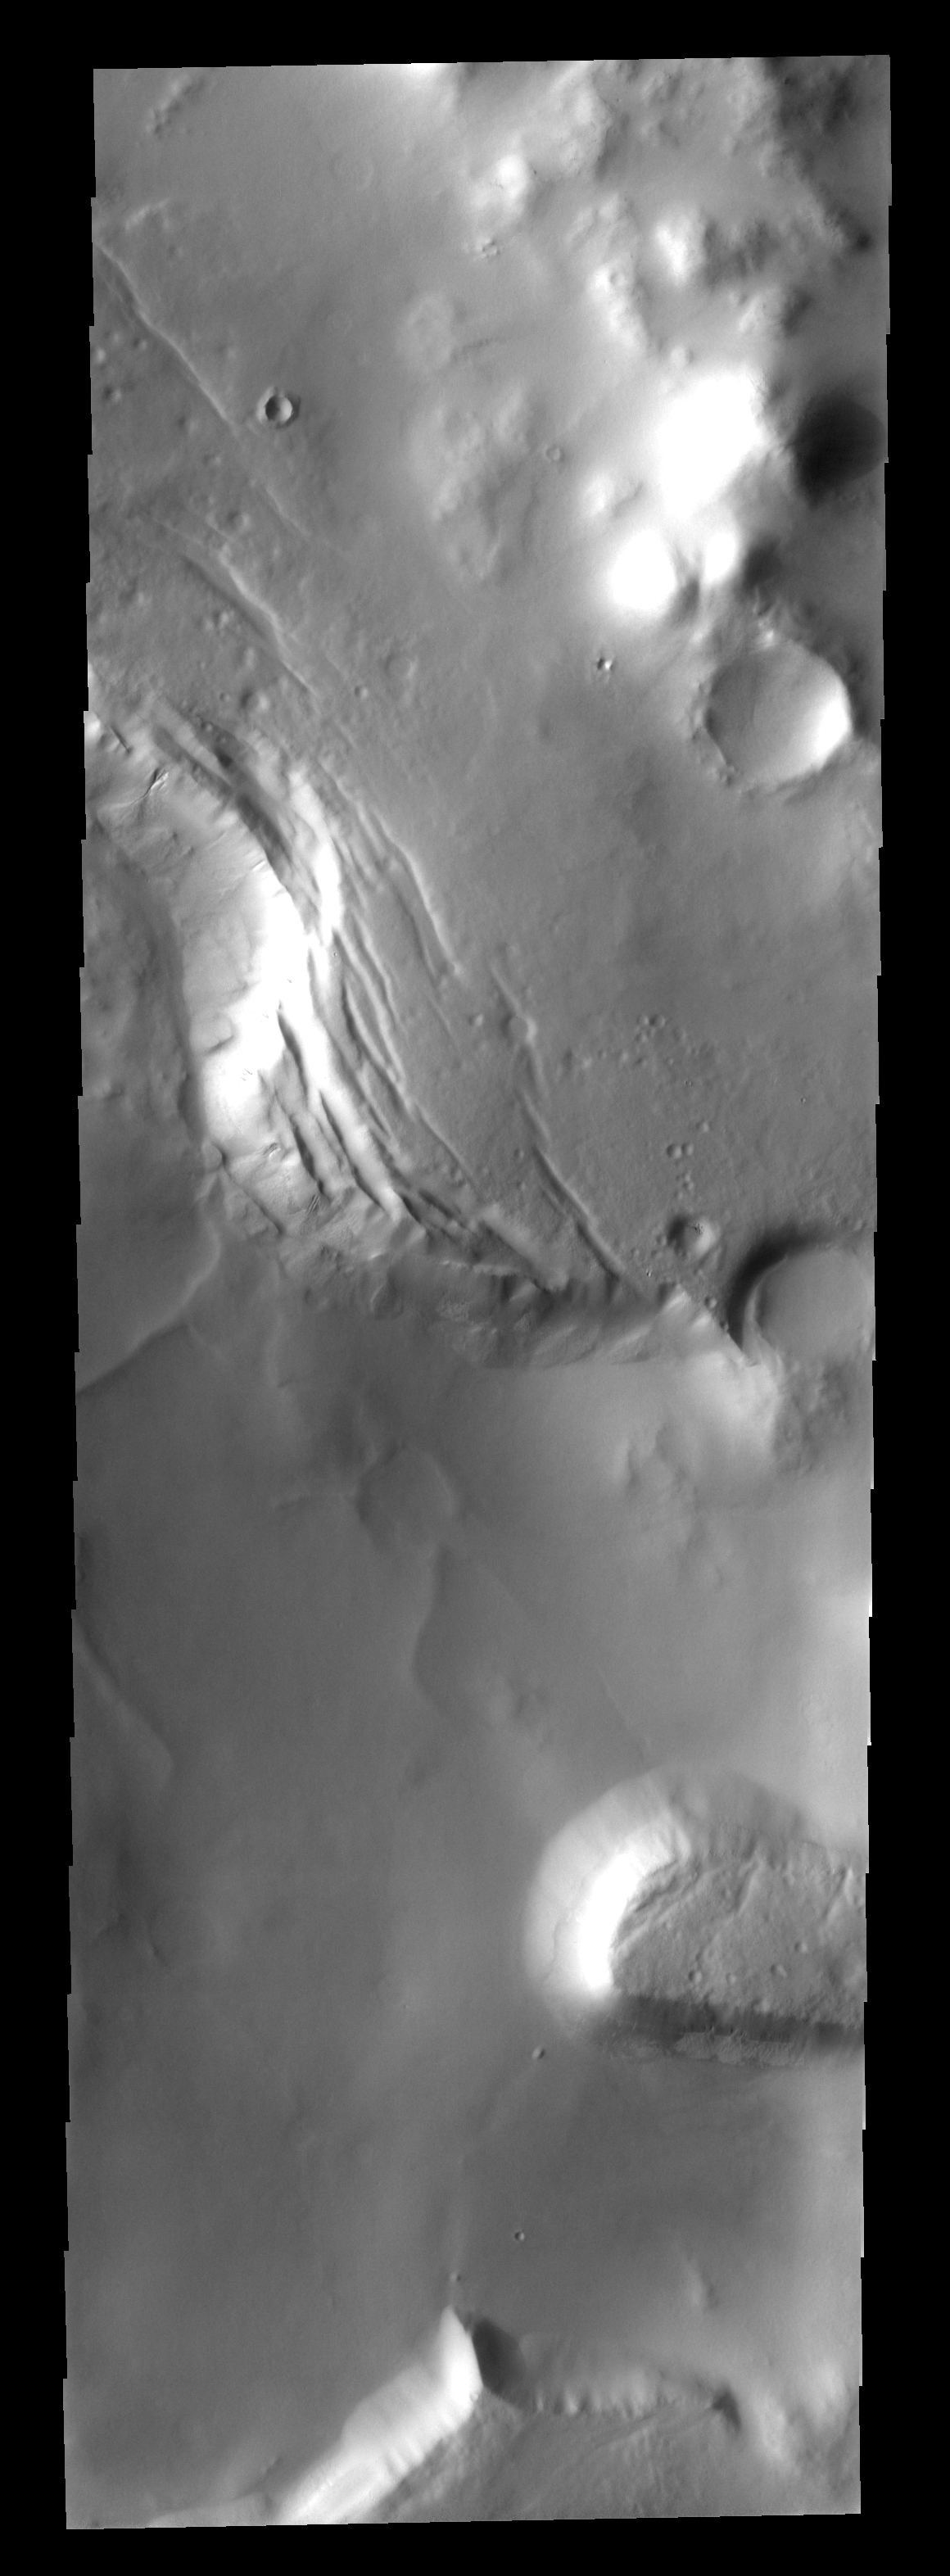

Slope Failure

This image shows a portion of Lyell Crater. Lyell is one of the many craters in the souther hemisphere of Mars that has been filled with material after the formation of the crater. Part of the fill material has been removed and the remainder has fractured and slumped downwards.

Image information: VIS instrument. Latitude -69.8N, Longitude 346.9E. 17 meter/pixel resolution.

Please see the THEMIS Data Citation Note for details on crediting THEMIS images.

Note: this THEMIS visual image has not been radiometrically nor geometrically calibrated for this preliminary release. An empirical correction has been performed to remove instrumental effects. A linear shift has been applied in the cross-track and down-track direction to approximate spacecraft and planetary motion. Fully calibrated and geometrically projected images will be released through the Planetary Data System in accordance with Project policies at a later time.

NASA’s Jet Propulsion Laboratory manages the 2001 Mars Odyssey mission for NASA’s Office of Space Science, Washington, D.C. The Thermal Emission Imaging System (THEMIS) was developed by Arizona State University, Tempe, in collaboration with Raytheon Santa Barbara Remote Sensing. The THEMIS investigation is led by Dr. Philip Christensen at Arizona State University. Lockheed Martin Astronautics, Denver, is the prime contractor for the Odyssey project, and developed and built the orbiter. Mission operations are conducted jointly from Lockheed Martin and from JPL, a division of the California Institute of Technology in Pasadena.

Credit: NASA/JPL/ASU